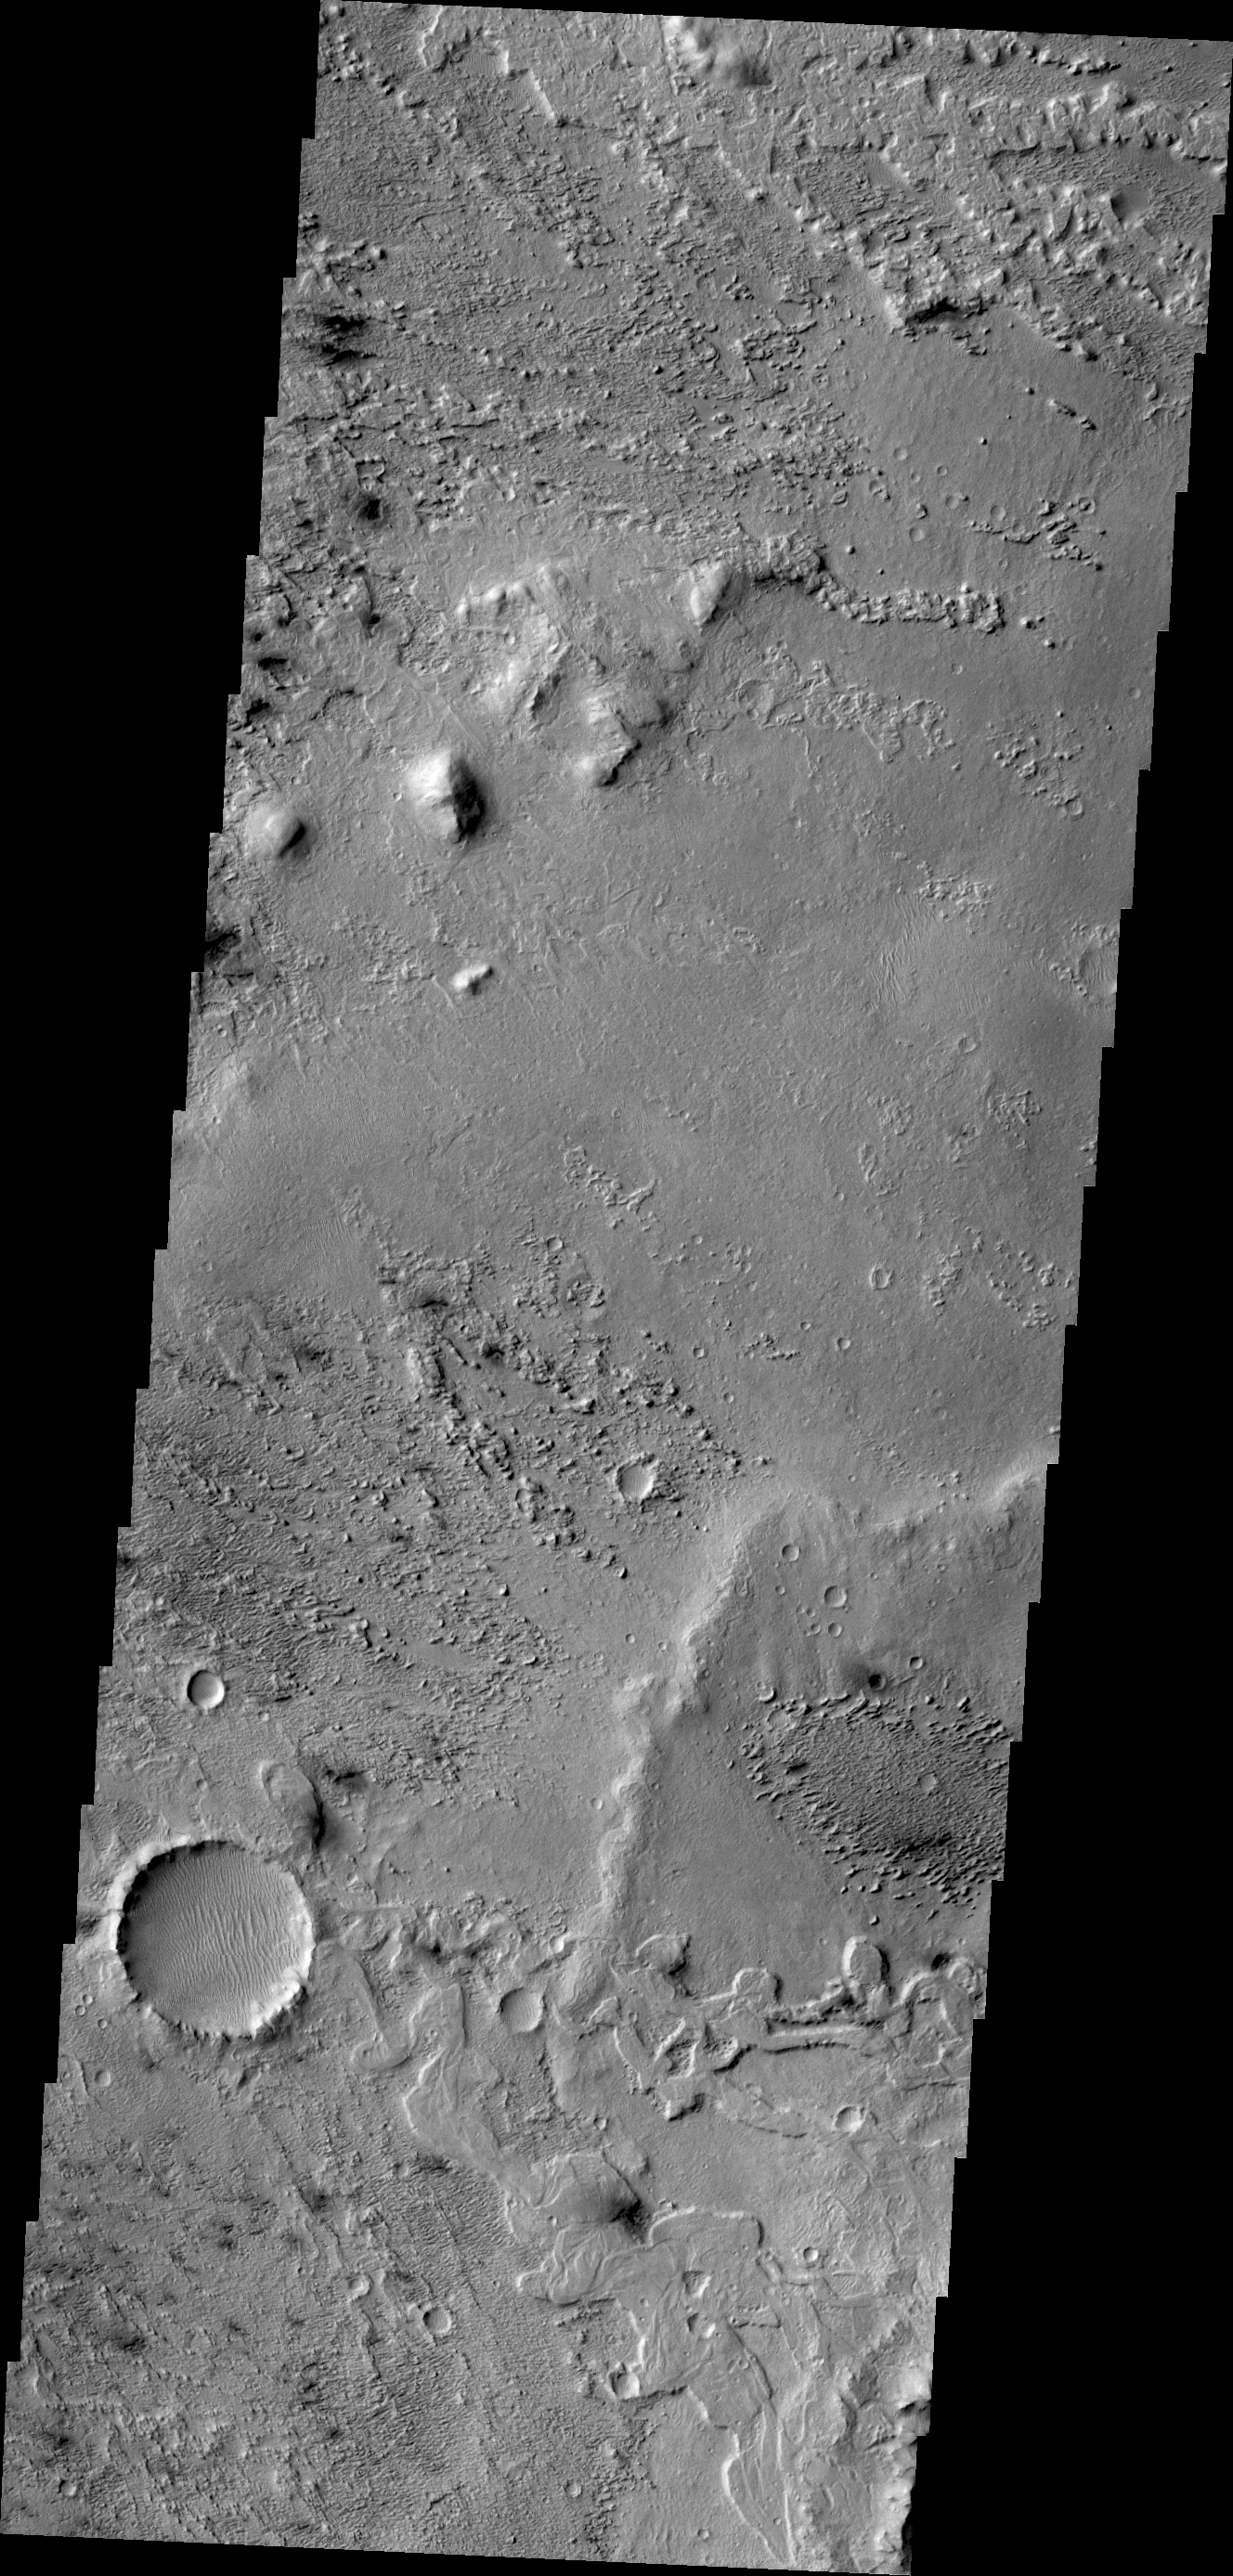

Wind Effects

This VIS image shows some of the effects that wind action has on the surface of Mars. This image is located near Zephyria Planum. Winds in the region have eroded and etched the surface materials.

Credit: NASA/JPL/ASU